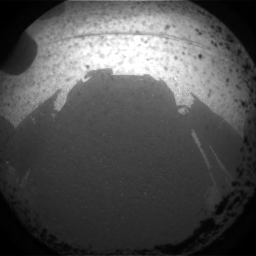

Curiosity Snaps Picture of Its Shadow

This is one of the first images taken by NASA’s Curiosity rover, which landed on Mars the evening of Aug. 5 PDT (morning of Aug. 6 EDT). It was taken through a “fisheye” wide-angle lens on one of the rover’s front Hazard-Avoidance cameras at one-quarter of full resolution. The camera is the left eye of a stereo pair positioned at the middle of the rover’s front side.

The clear dust cover on the camera is still on in this view, and dust can be seen around its edge, along with three cover fasteners. The rover’s shadow is visible in the foreground.

As planned, the rover’s early engineering images are lower resolution. Larger color images are expected later in the week when the rover’s mast, carrying high-resolution cameras, is deployed.

Credit: NASA/JPL-Caltech